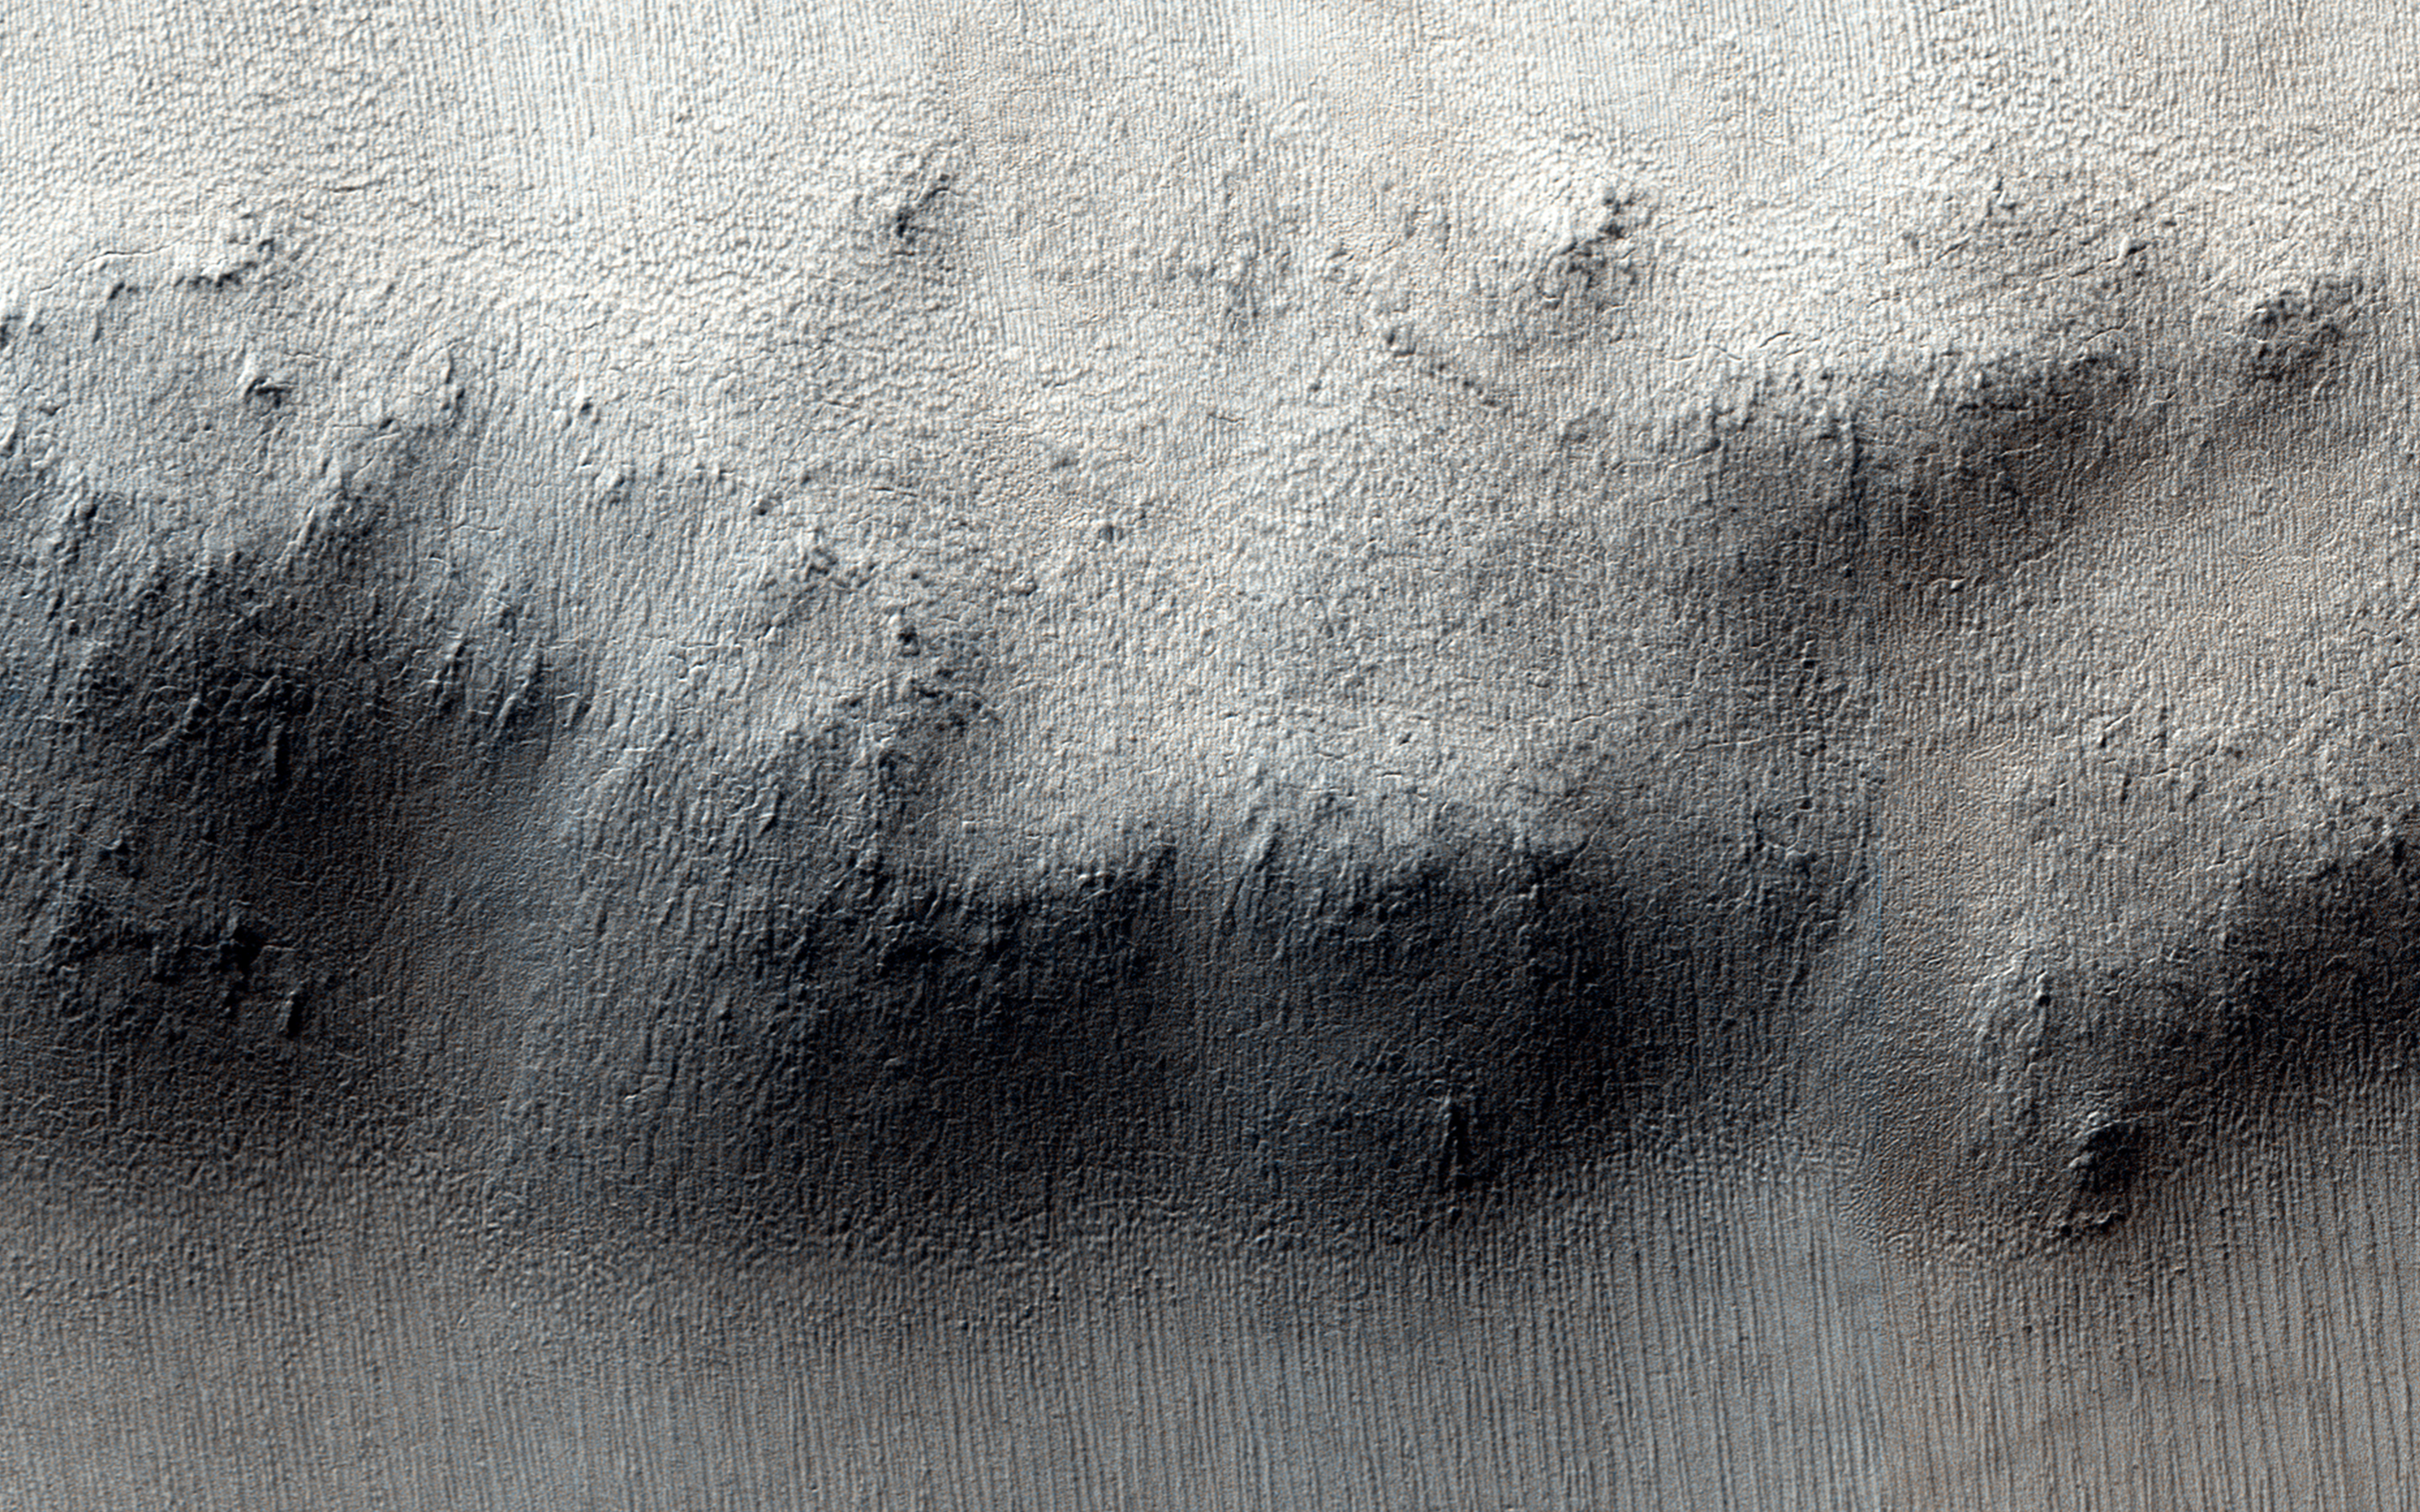

Knob in the South Polar Layered Deposits of Mars

The South Polar Layered Deposits of Mars are a thick stack of layers of ice and dust, deposited over millions of years. The rate of deposition changes over time, and in some times and places the stack is eroded.

Here, a low mesa or ring of hills occurs near the edge of the layered deposits. It is likely that this feature was once an impact crater. The floor of the crater became resistant, and was left behind as the rest of the surface eroded.

Images like this one can show us where the layered deposits are being eroded, and how much ice and dust has been lost. This, in turn, helps us understand the history recorded in the layers.

HiRISE is one of six instruments on NASA’s Mars Reconnaissance Orbiter. The University of Arizona, Tucson, operates the orbiter’s HiRISE camera, which was built by Ball Aerospace & Technologies Corp., Boulder, Colo. NASA’s Jet Propulsion Laboratory, a division of the California Institute of Technology in Pasadena, manages the Mars Reconnaissance Orbiter Project for the NASA Science Mission Directorate, Washington.

Credit: NASA/JPL-Caltech/Univ. of Arizona